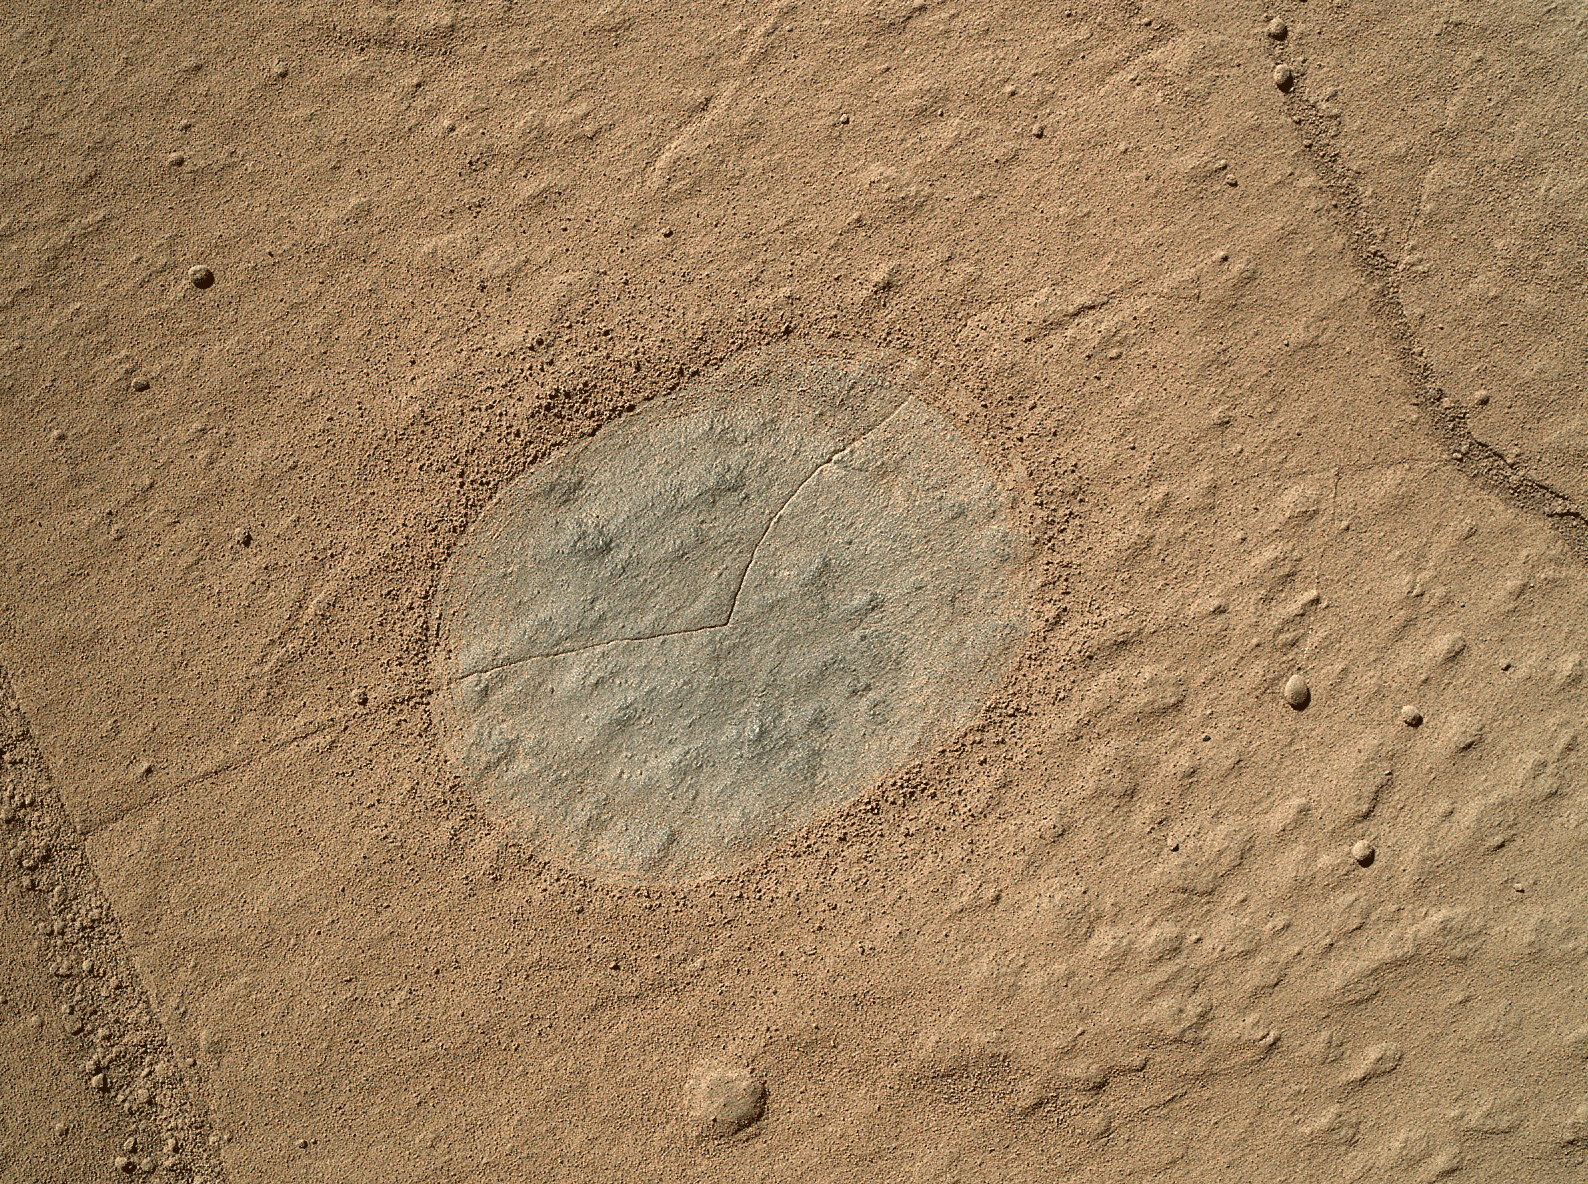

Martian Sandstone Target “Windjana” Before and After Brushing

This two-step animation shows before and after views of a patch of sandstone scrubbed with the Dust Removal Tool, a wire-bristle brush, on NASA’s Curiosity Mars rover. The brushed area is about 2.5 inches (6 centimeters) across. Both images were taken by the Mars Hand Lens Imager (MAHLI) camera on Curiosity’s arm during the 612th Martian day, or sol, of the rover’s work on Mars (April 26, 2014).

This rock target is called “Windjana,” after a gorge in Western Australia. The brushing reveals a grey color, in contrast to redder dust coating. The rock’s texture is fine-grained sandstone.

Curiosity’s drill collects powdered sample material from the interior of a target rock. The rover delivers portions of the sample to analytical laboratory instruments onboard. The only two rocks previously drilled by Curiosity, “John Klein” and “Cumberland,” are even finer-grained mudstone. Those two targets, examined in 2013, provided evidence of a lakebed environment from billions of years ago, with conditions favorable for microbial life.

Curiosity’s Dust Removal Tool was built by Honeybee Robotics, New York. MAHLI was built by Malin Space Science Systems, San Diego. Both the brush and the camera can be seen in a photo of the turret at the end of Curiosity’s arm, at PIA15699.

Malin Space Science Systems, San Diego, developed, built and operates MAHLI. NASA’s Jet Propulsion Laboratory, Pasadena, Calif., manages the Mars Science Laboratory Project and the mission’s Curiosity rover for NASA’s Science Mission Directorate in Washington. The rover was designed and assembled at JPL, a division of the California Institute of Technology in Pasadena.

Credit: NASA/JPL-Caltech/MSSS